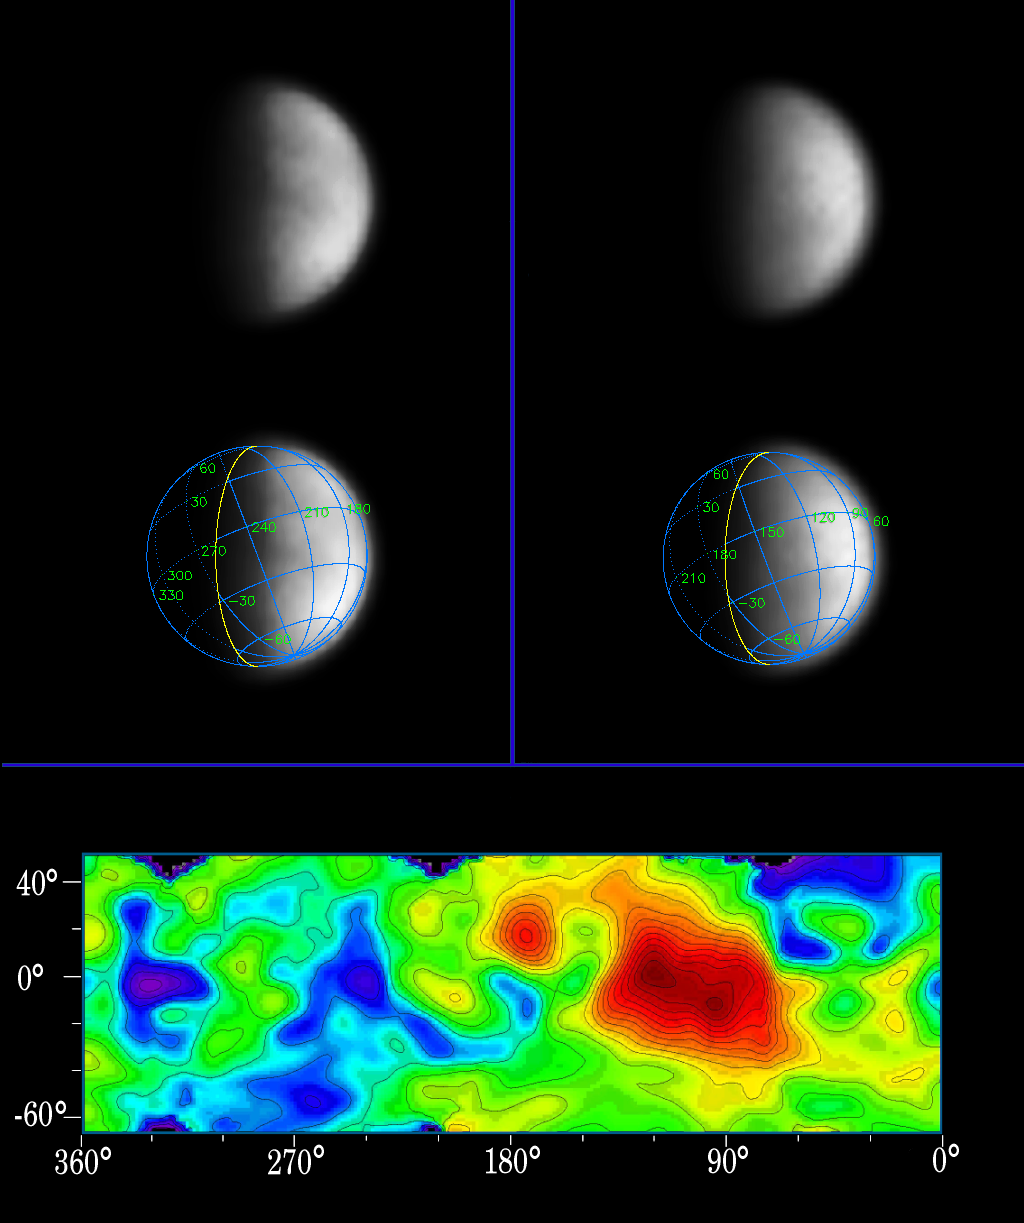

The Veils of Titan

The veils of Saturn’s most mysterious moon have begun to lift in Cassini’s eagerly awaited first glimpse of the surface of Titan, a world where scientists believe organic matter rains from hazy skies and seas of liquid hydrocarbons dot a frigid surface.

Surface features previously observed only from Earth-based telescopes are now visible in images of Titan taken in mid-April by Cassini through one of the narrow angle camera’s spectral filters specifically designed to penetrate the thick atmosphere. The image scale is 230 kilometers (143 miles) per pixel, and it rivals the best Earth-based images.

The two images displayed here show Titan from a vantage point 17 degrees below its equator, yielding a view from 50 degrees north latitude all the way to its south pole. The image on the left was taken four days after the image on the right. Titan rotated 90 degrees in that time. The two images combined cover a region extending halfway around the moon. The observed brightness variations suggest a diverse surface, with variations in average reflectivity on scales of a couple hundred kilometers.

The images were taken through a narrow filter centered at 938 nanometers, a spectral region in which the only obstacle to light is the carbon-based, organic haze. Despite the rather long 38-second exposure times, there is no noticeable smear due to spacecraft motion. The images have been magnified 10 times and enhanced in contrast to bring out details. No further processing to remove the effects of the overlying atmosphere has been performed.

The superimposed grid over the images illustrates the orientation of Titan — north is up and rotated 25 degrees to the left — as well as the geographical regions of the satellite that are illuminated and visible. The yellow curve marks the position of the boundary between day and night on Titan. The enhanced image contrast makes the region within 20 degrees of this day and night division darker than usual. The Sun illuminates Titan from the right at a phase angle of 66 degrees. Because the Sun is in the southern hemisphere as seen from Titan, the north pole is canted relative to the boundary between day and night by 25 degrees.

Also shown here is a map of relative surface brightness variations on Titan as measured in images taken in the 1080-nanometer spectral region in 1997 and 1998 by the Near Infrared Camera and Multi-Object Spectrometer on NASA’s Hubble Space Telescope. These images have scales of 300 kilometers (186 miles) per pixel. The map colors indicate different surface reflectivities. From darkest to brightest, the color progression is: deep blue (darkest), light blue, green, yellow, red and deep red (brightest). The large, continent-sized, red feature extending from 60 degrees to 150 degrees west longitude is called Xanadu. It is unclear whether Xanadu is a mountain range, giant basin, smooth plain, or a combination of all three. It may be dotted with hydrocarbon lakes but that is also unknown. All that is presently known is that in Earth-based images, it is the brightest region on Titan.

A comparison between the Cassini images and the Hubble map indicates that Xanadu is visible as a bright region in the Cassini image on the right. The dark blue northwest-southeast trending feature from 210 degrees to 250 degrees west longitude, and the bright yellow/green region to the east (right) and southeast of it at minus 50 degrees latitude and 180 to 230 degrees west longitude on the Hubble map, can both be seen in the image on the left.

It is noteworthy that the surface is visible to Cassini from its present approach viewing geometry, which is not the most favourable for surface viewing. These early Cassini observations are promising for upcoming imaging sequences of Titan in which the resolution improves by a factor of five over the next two months. These results are encouraging for future, in-orbit observations of Titan that will be acquired from lower, more favorable phase angles.

The first opportunity to view small-scale features (2 kilometers or 1.2 miles) on the surface comes during a 350,000 kilometer (217,500 mile) flyby over Titan’s south pole on July 2, 2004, only 30 hours after Cassini’s insertion into orbit around the ringed planet.

The Cassini-Huygens mission is a cooperative project of NASA, the European Space Agency and the Italian Space Agency. The Jet Propulsion Laboratory, a division of the California Institute of Technology in Pasadena, manages the Cassini-Huygens mission for NASA’s Office of Space Science, Washington, D.C. The Cassini orbiter and its two onboard cameras, were designed, developed and assembled at JPL. The imaging team is based at the Space Science Institute, Boulder, Colo.

Credit: NASA/JPL/Space Science Institute